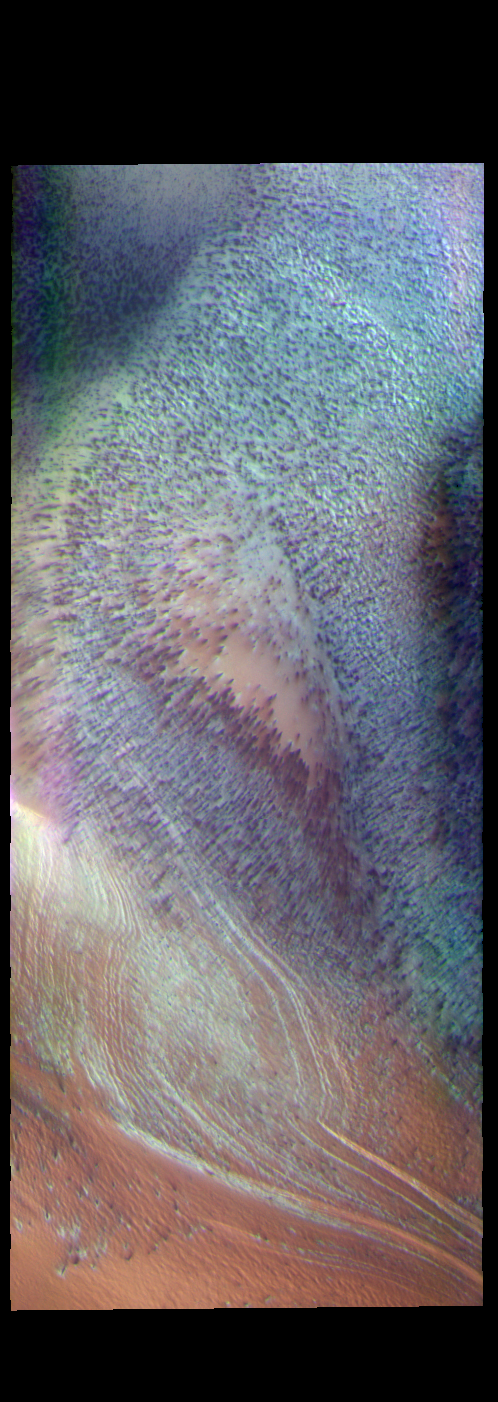

South Polar Ice – False Color

This false color image shows part of the south polar cap. The cap was created over millions of years with deposition of ice and dust during different seasons. This image was collected during spring time. In addition to the layers of ice/dust (bottom of image) the surface of the ice contains dark spots, may of which are elongated. The process forming these spots is still not understood, but likely occurs by geysers of ice and dust that erupt in regions of thin CO2 ice (dry ice). These spots will fade from view as spring changes into summer.

The THEMIS VIS camera contains 5 filters. The data from different filters can be combined in multiple ways to create a false color image. These false color images may reveal subtle variations of the surface not easily identified in a single band image.

Credit: NASA/JPL-Caltech/ASU